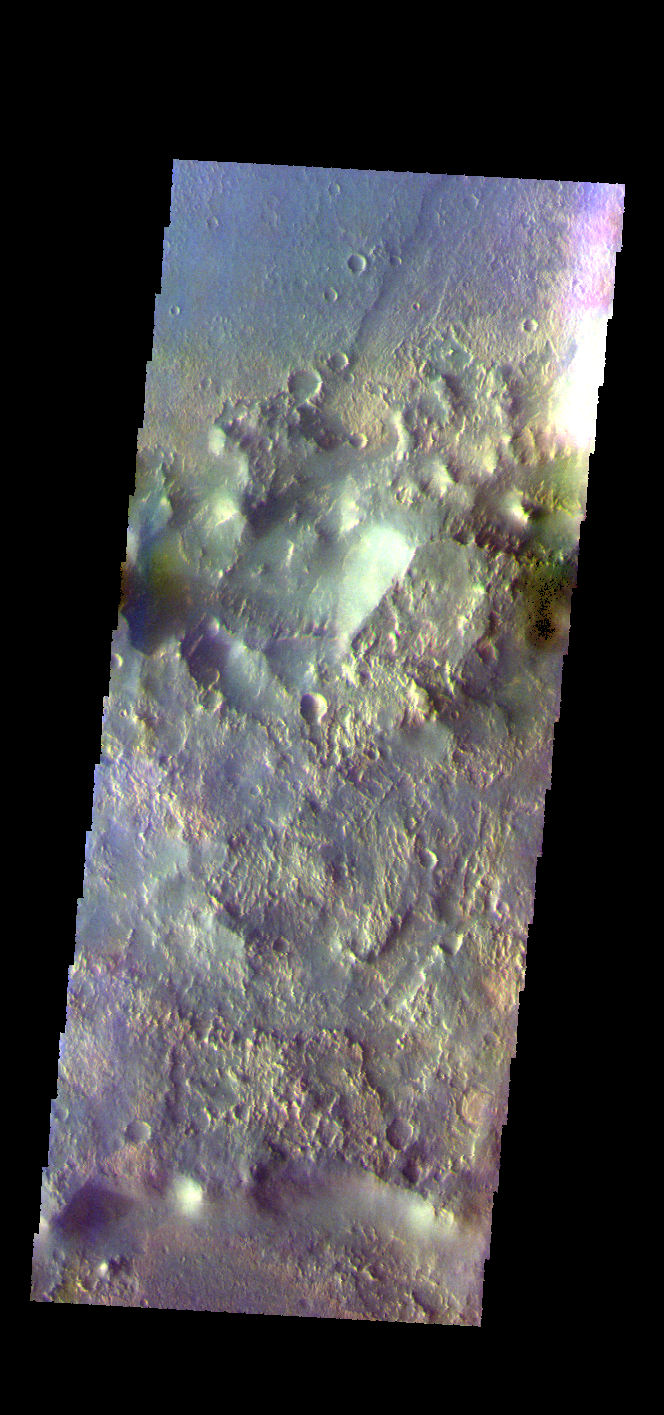

Virrat Crater – False Color

The THEMIS VIS camera contains 5 filters. The data from different filters can be combined in multiple ways to create a false color image. These false color images may reveal subtle variations of the surface not easily identified in a single band image. Today’s false color image shows the southeastern floor and rim of Virrat Crater (top of image), and the northern rim of Wukari Crater (bottom of image). These craters are located in Claritas Fossae.

Credit: NASA/JPL-Caltech/ASU